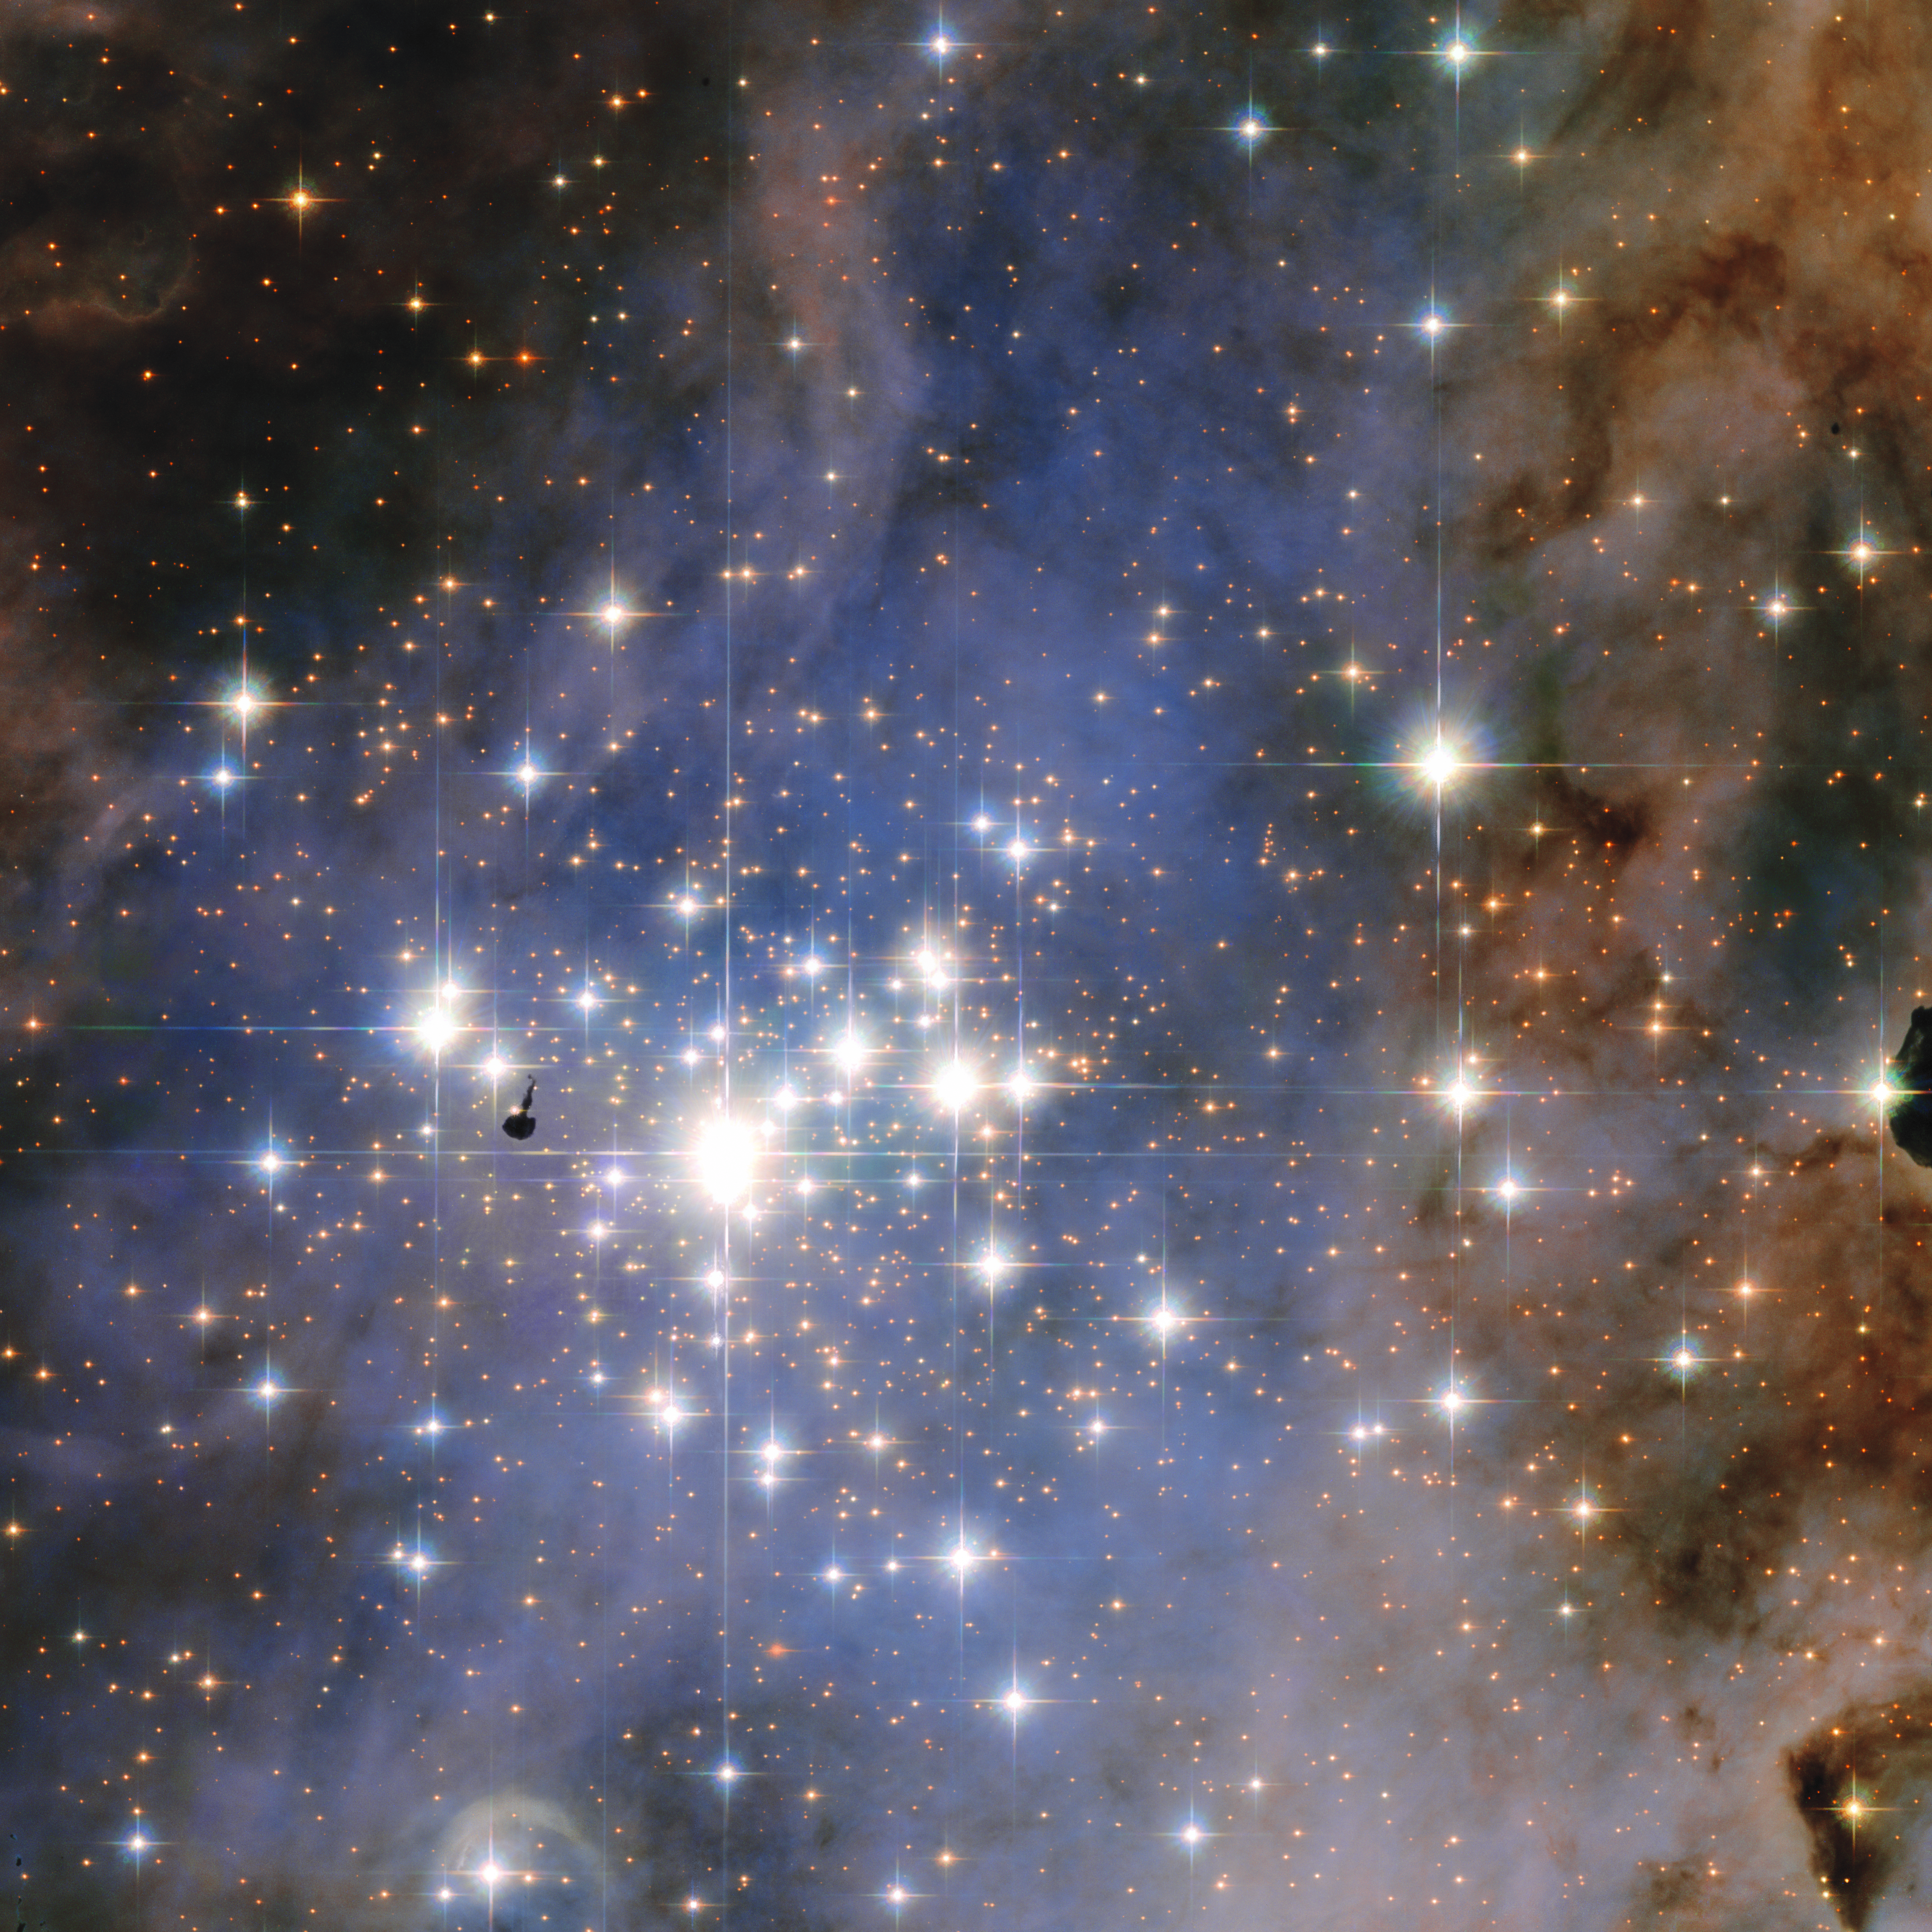

Hubble Unveils a Tapestry of Dazzling Diamond-Like Stars

Resembling an opulent diamond tapestry, this image from NASA’s Hubble Space Telescope shows a glittering star cluster that contains a collection of some of the brightest stars seen in our Milky Way galaxy. Called Trumpler 14, it is located 8,000 light-years away in the Carina Nebula, a huge star-formation region. Because the cluster is only 500,000 years old, it has one of the highest concentrations of massive, luminous stars in the entire Milky Way. (The small, dark knot left of center is a nodule of gas laced with dust, and seen in silhouette.)

Diamonds are forever, but these blue-white stars are not. They are burning their hydrogen fuel so ferociously they will explode as supernovae in just a few million years. The combination of outflowing stellar “winds” and, ultimately, supernova blast waves will carve out cavities in nearby clouds of gas and dust. These fireworks will kick-start the beginning of a new generation of stars in an ongoing cycle of star birth and death.

This composite image of Trumpler 14 was made with data taken in 2005-2006 with Hubble’s Advanced Camera for Surveys. Blue, visible, and infrared broadband filters combine with filters that isolate hydrogen and nitrogen emission from the glowing gas surrounding the open cluster.

The Hubble Space Telescope is a project of international cooperation between NASA and the European Space Agency. NASA’s Goddard Space Flight Center in Greenbelt, Maryland, manages the telescope. The Space Telescope Science Institute (STScI) in Baltimore conducts Hubble science operations. STScI is operated for NASA by the Association of Universities for Research in Astronomy, Inc., in Washington.

Credit: NASA/STScI